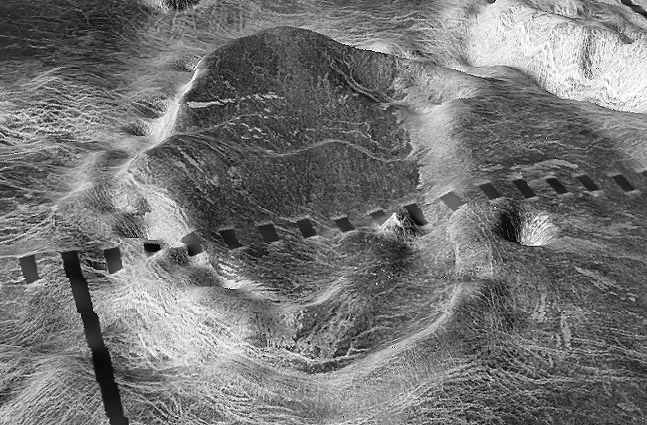

Close-up View of Atete Corona

The view is a close-up of Atete Corona, a 600-km-long and 450-km-wide feature at latitude 16 degrees S., longitude 244 degrees; looking north. Coronae are roughly circular volcanic features believed to form over hot upwellings of magma within the Venusian mantle. The north end of the corona bounds Parga Chasma, a 0-3 km deep depression that spans 1,870 km connecting Themis Regio (latitude 35 degrees S., longitude 285 degrees) and Maat Mons (latitude 0 degree, longitude 195 degrees).

This is a three-dimensional perspective view of Venusian Terrains composed of reduced resolution left-looking synthetic-aperture radar images merged with altimetry data from the Magellan spacecraft.

Credit: NASA/JPL/USGS